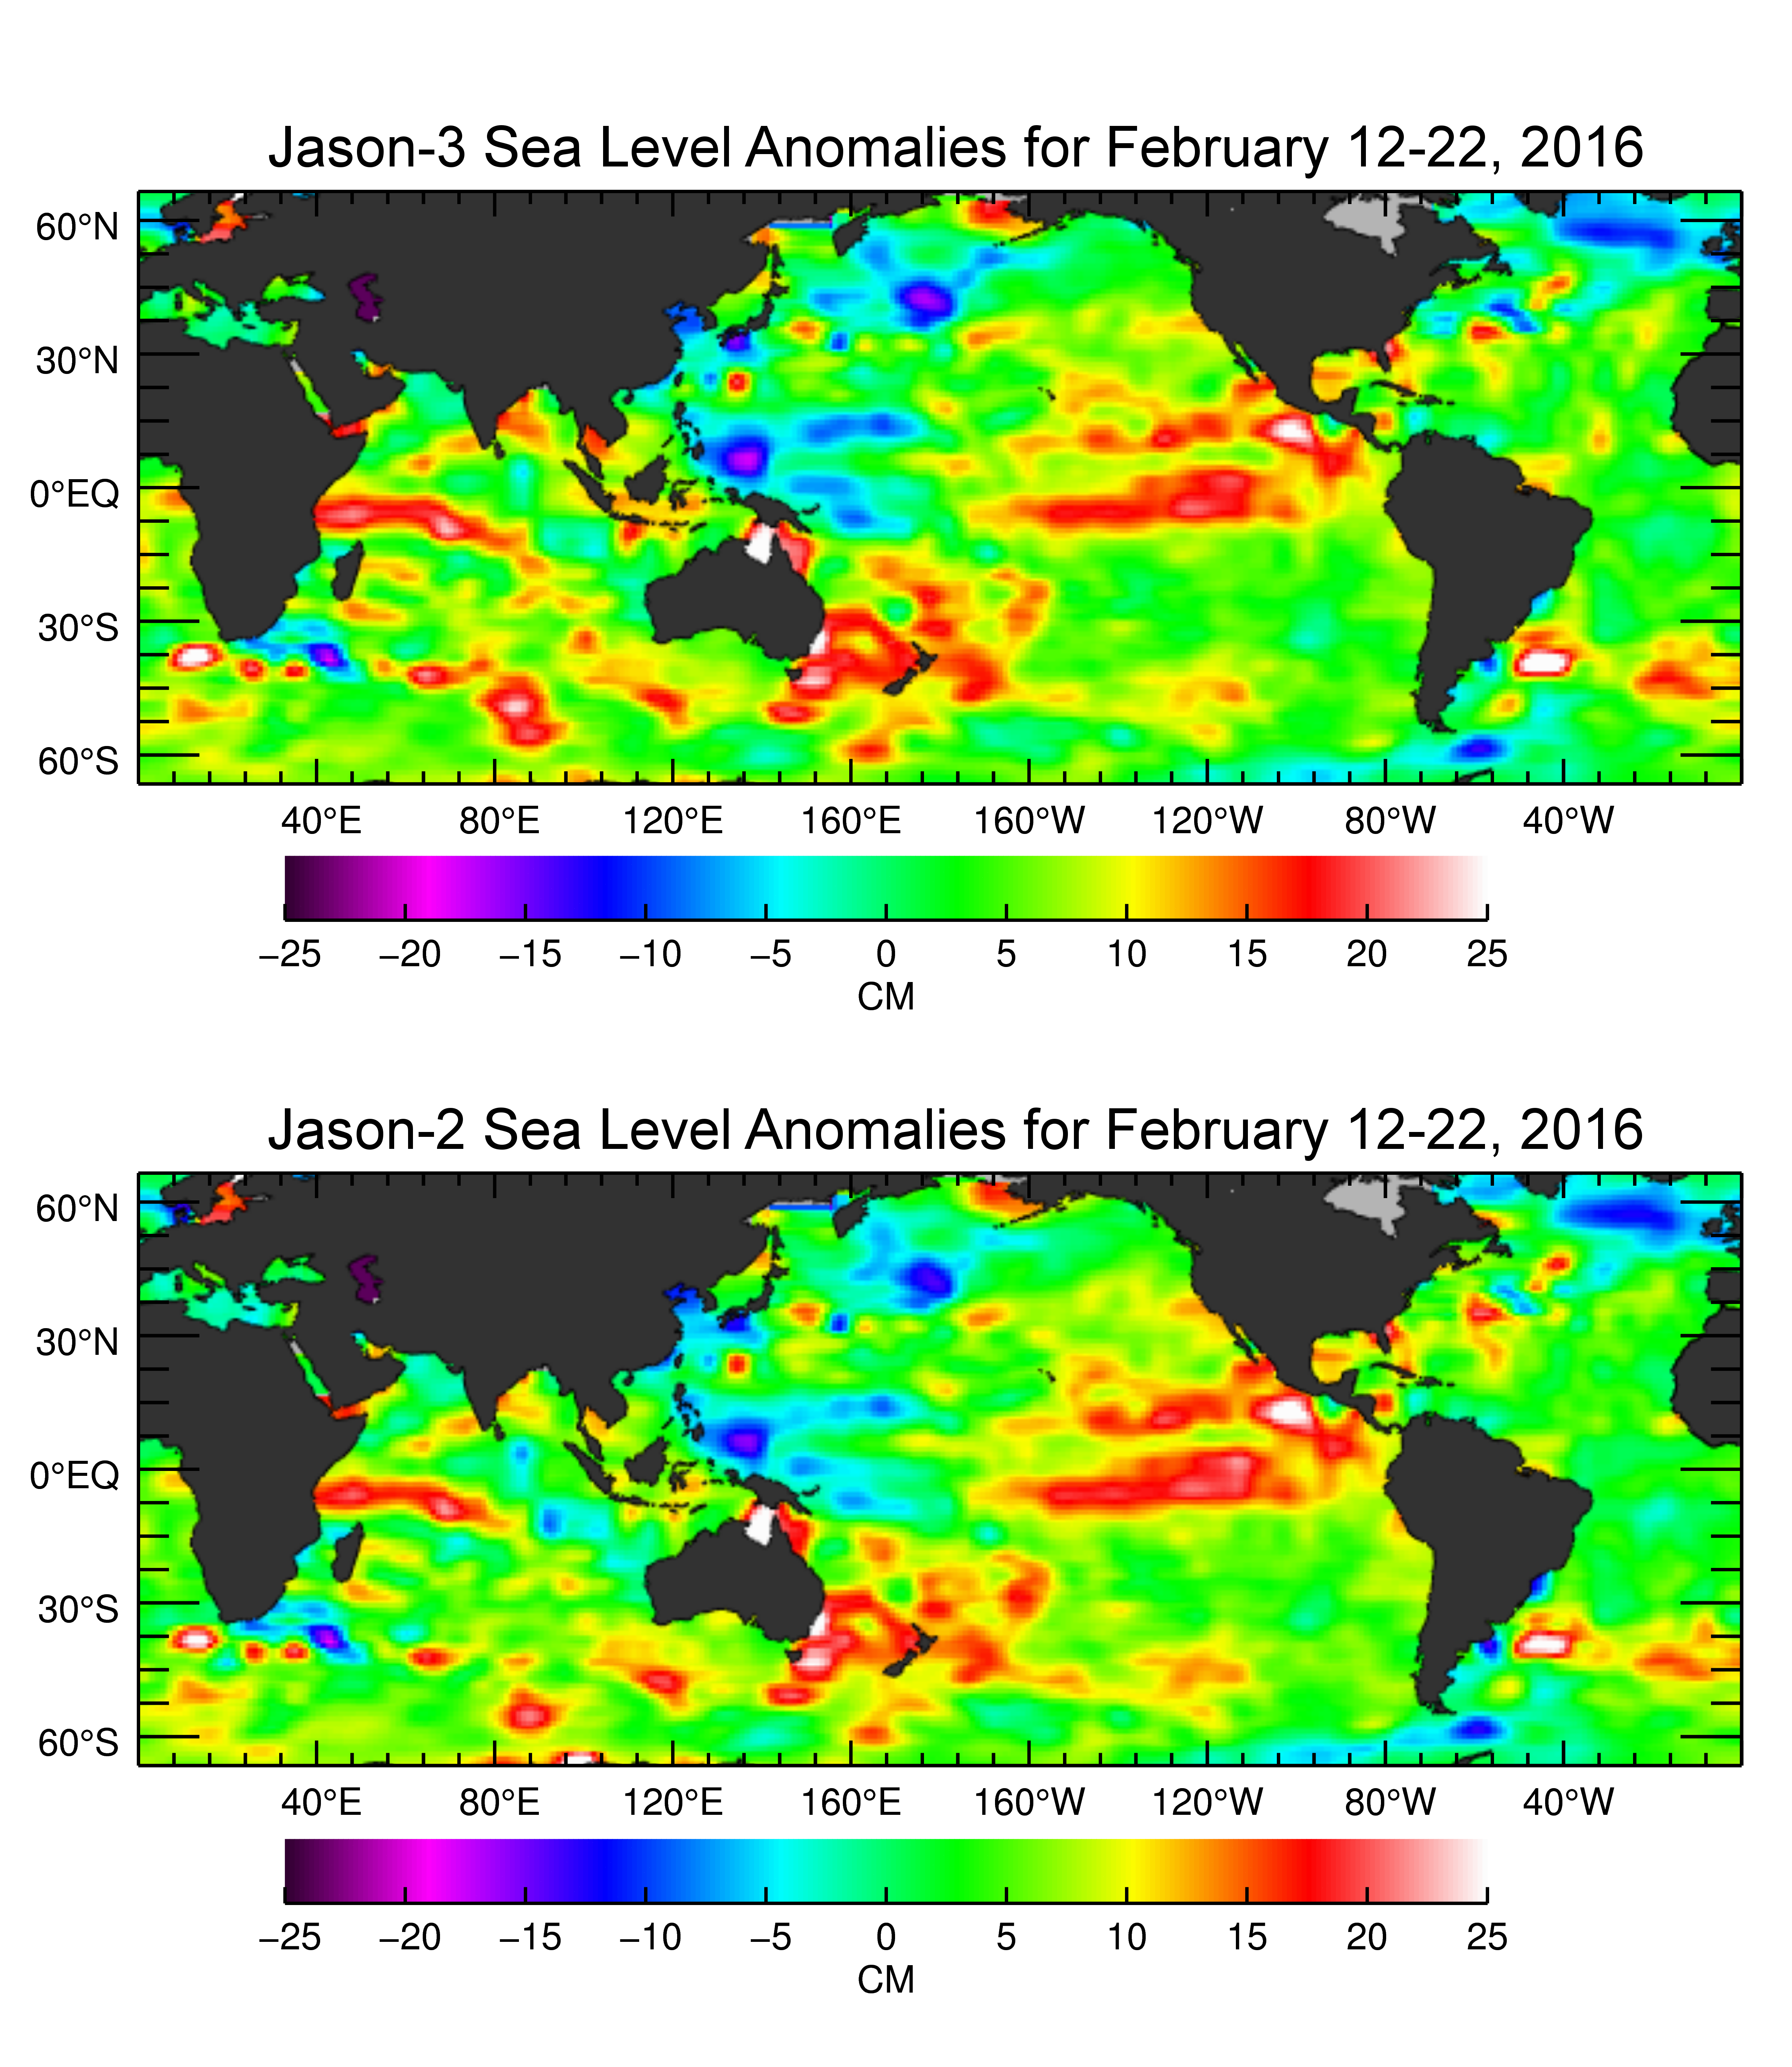

Jason-3 Produces First Global Map of Sea Surface Height

The U.S./European Jason-3 satellite has produced its first map of sea surface height, which corresponds well to data from its predecessor, Jason-2. Higher-than-normal sea levels are red; lower-than-normal sea levels are blue. El Niño is visible as the red blob in the eastern equatorial Pacific.

Extending the timeline of ocean surface topography measurements begun by the Topex/Poseidon and Jason 1 and 2 satellites, Jason 3 will make highly detailed measurements of sea-level on Earth to gain insight into ocean circulation and climate change.

The satellite successfully launched on January 17, 2016, and like its predecessors (Jason 1 and 2, and Topex/Poseidon), is a cooperative of agencies and organizations around the world.

Credit: NASA/JPL-Caltech/Ocean Surface Topography Science Team